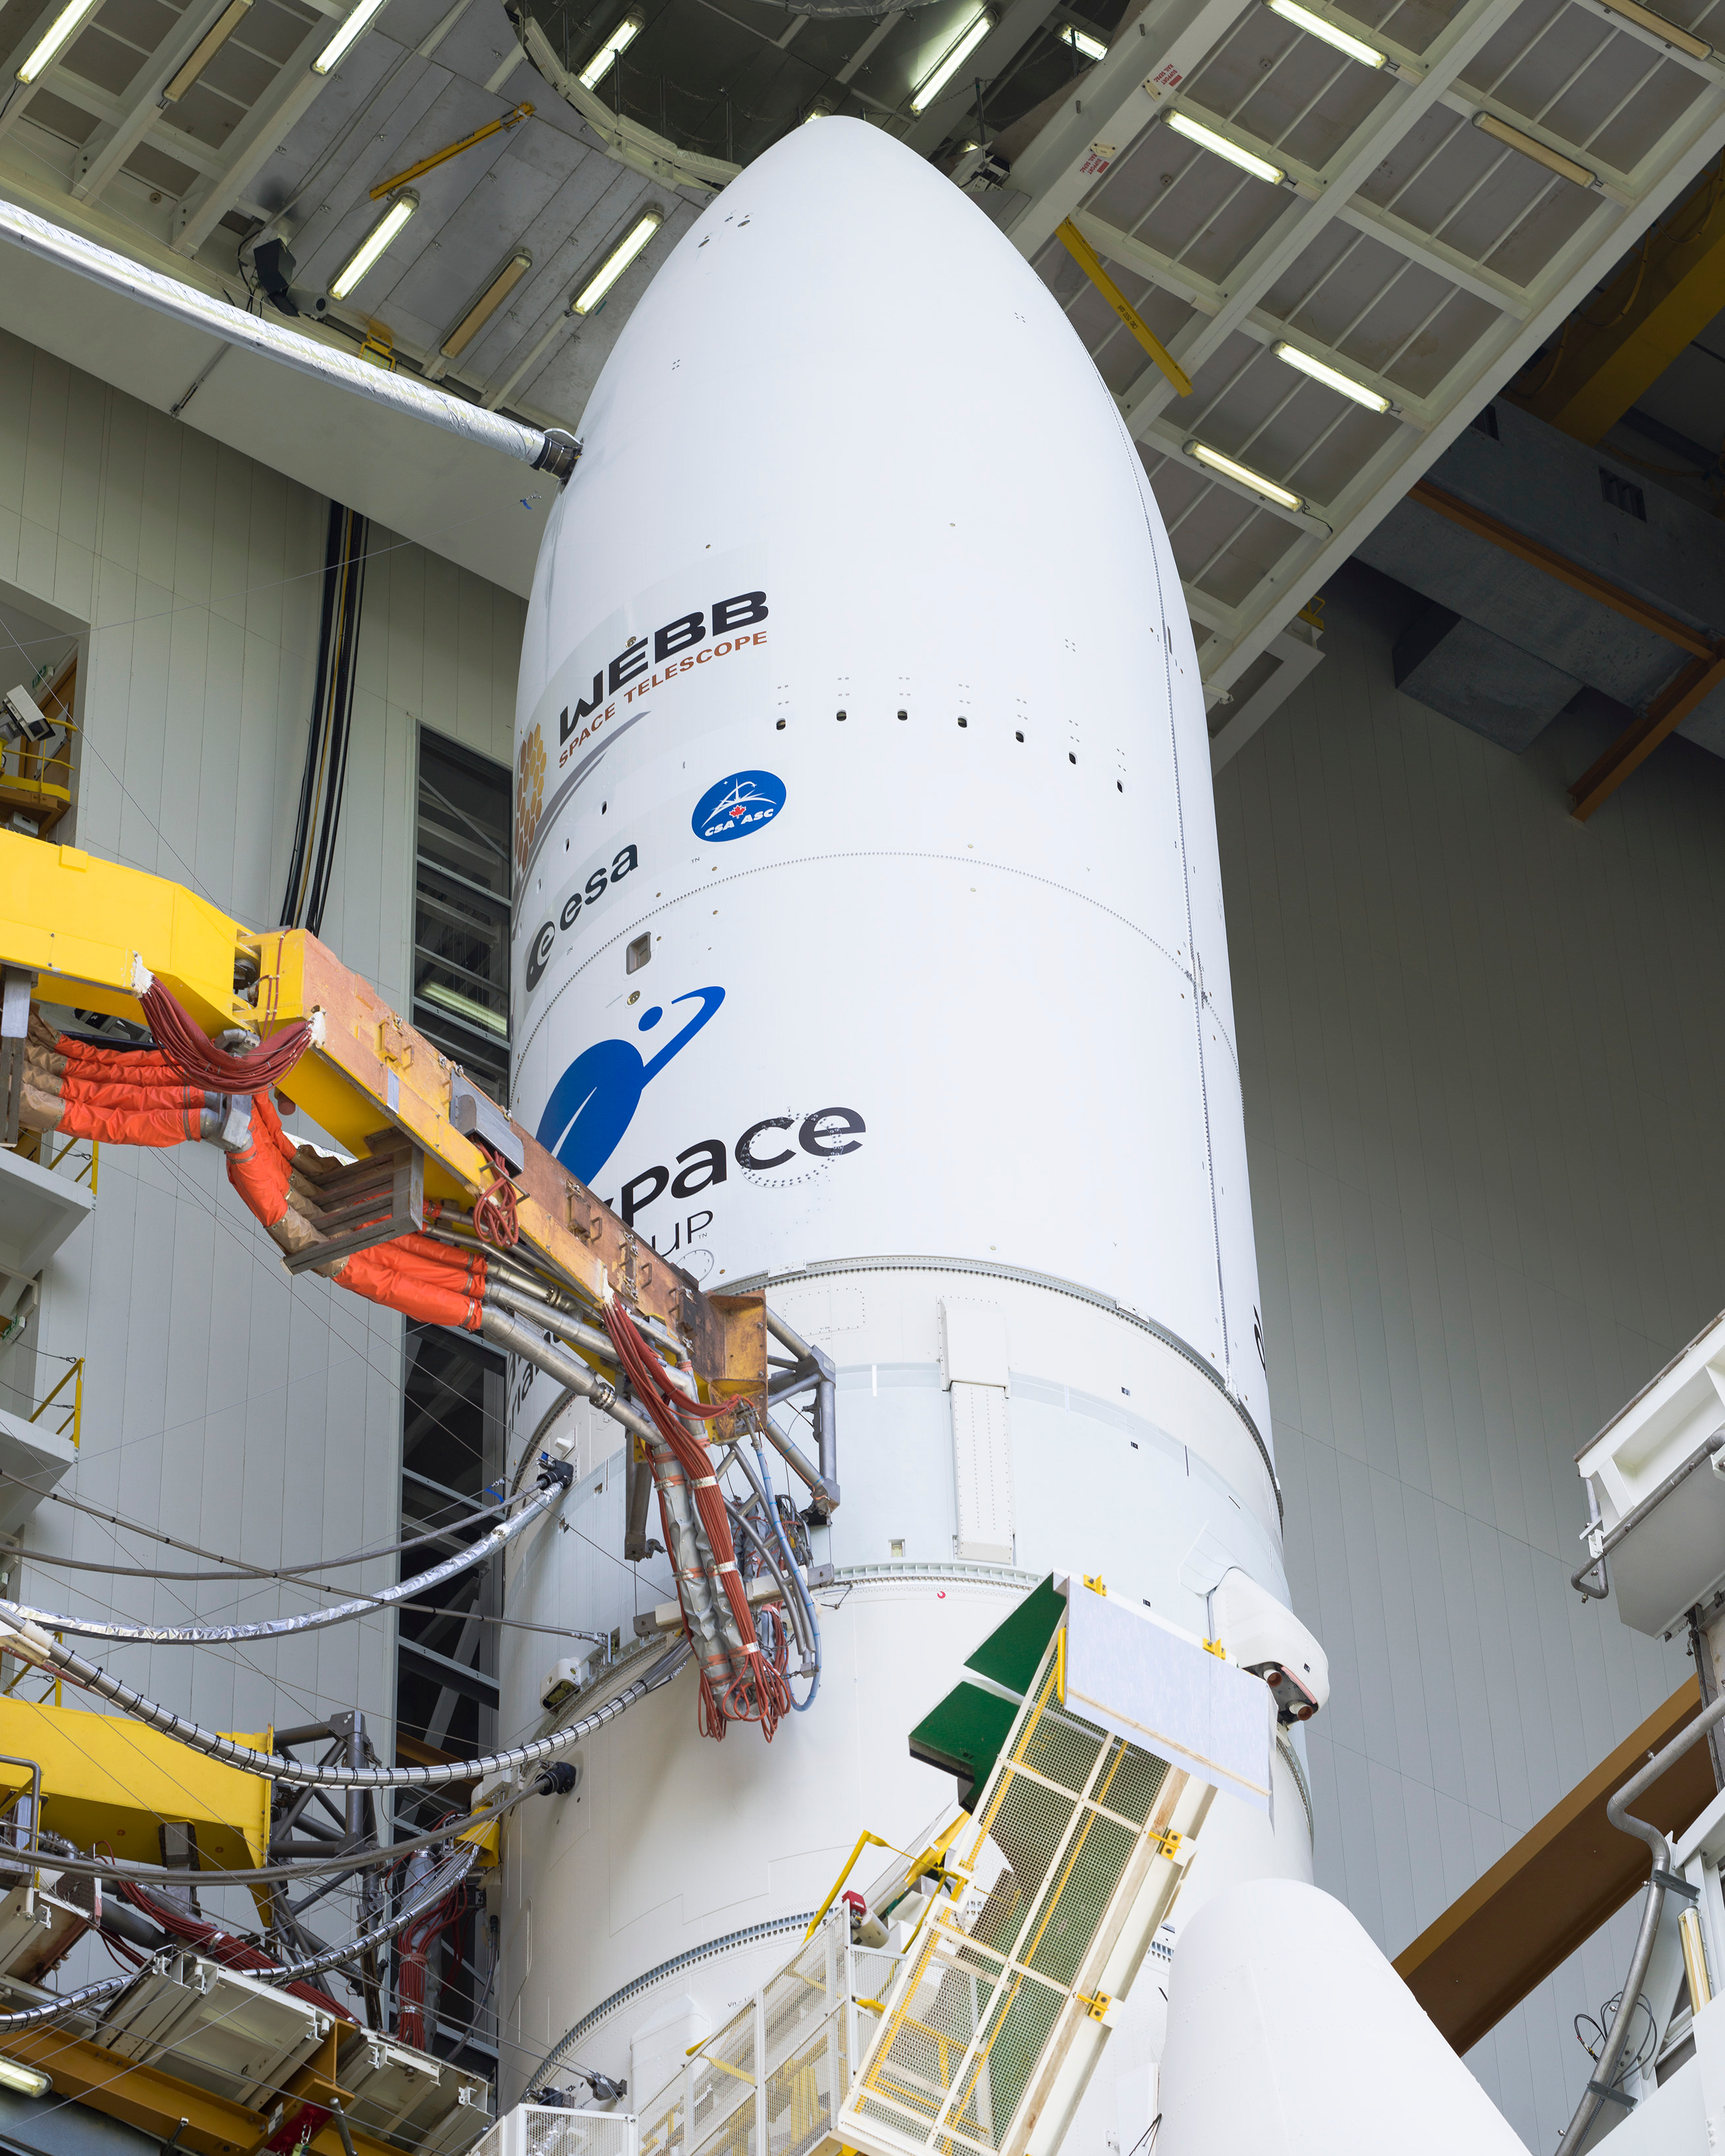

Prelaunch of Ariane 5 with James Webb Space Telescope

Arianespace's Ariane 5 rocket with NASA’s James Webb Space Telescope onboard, is seen in the final assembly building ahead of the planned roll to the launch pad, Thursday, Dec. 23, 2021, at Europe’s Spaceport, the Guiana Space Center in Kourou, French Guiana. The James Webb Space Telescope (sometimes called JWST or Webb) is a large infrared telescope with a 21.3 foot (6.5 meter) primary mirror. The observatory will study every phase of cosmic history—from within our solar system to the most distant observable galaxies in the early universe.

Credit: NASA/Chris Gunn